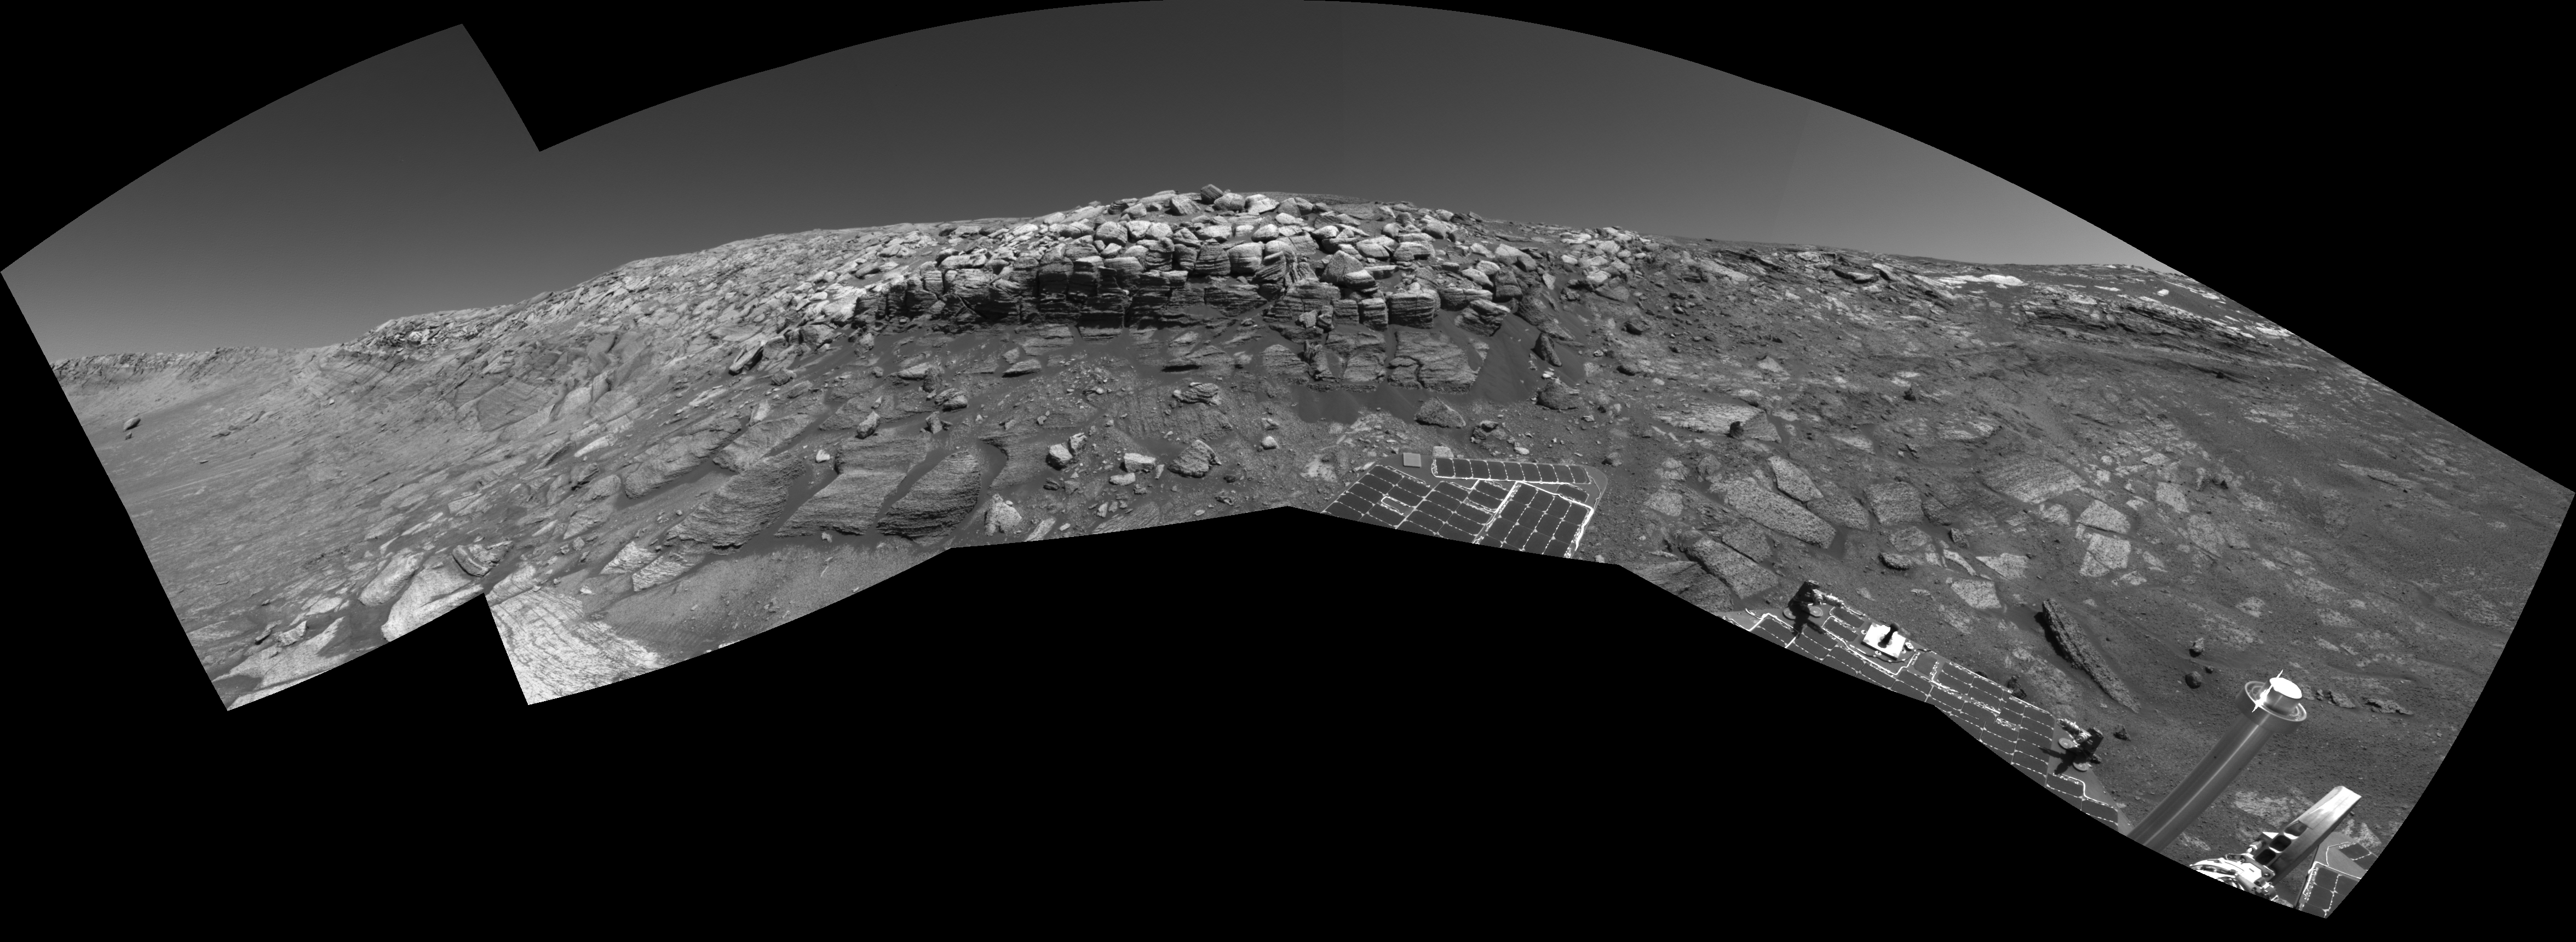

No Shortcut for Opportunity

As NASA’s Mars Exploration Rover Opportunity was making its way back toward its original entry path into “Endurance Crater,” scientists and engineers spotted what they hoped might be a shortcut for climbing out of the crater. The possible exit path, pictured on the far right of this image where the outcrop is punctuated, was eventually deemed too hazardous for the rover to attempt. Opportunity would have had to cross terrain with a slope of 28 degrees and face a tall rock outcropping very close to the exit chute opening which, itself, is too narrow for the rover to pass. This stereo view combines several frames taken by the rover’s navigation camera during Opportunity’s 297th sol on Mars (Nov. 24, 2004). It is presented in a cylindrical-perspective projection with geometric seam correction. The location from which the image was taken has been designated as Opportunity’s Site 38, Position 97.

Credit: NASA/JPL